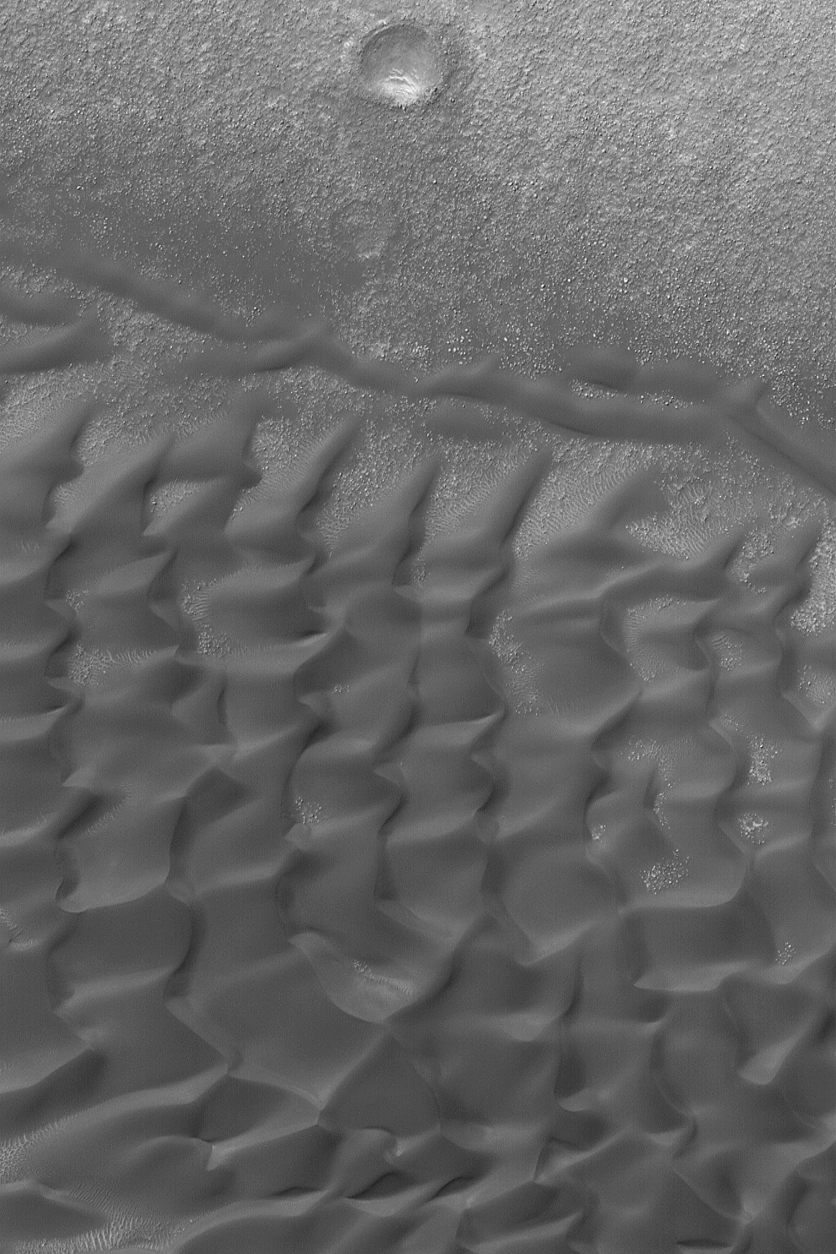

Dunes in Noachis

1 July 2004
This Mars Global Surveyor (MGS) Mars Orbiter Camera (MOC) image shows dark sand dunes in a crater in Noachis Terra near 45.8°S, 323.4°W. Martian dunes, unlike the majority of their terrestrial counterparts, are dark because they are composed of minerals or rock fragments rich in unoxidized iron and magnesium. This image covers an area about 3 km (1.9 mi) wide. Sunlight illuminates this autumn scene from the upper left.

Credit: NASA/JPL/Malin Space Science Systems